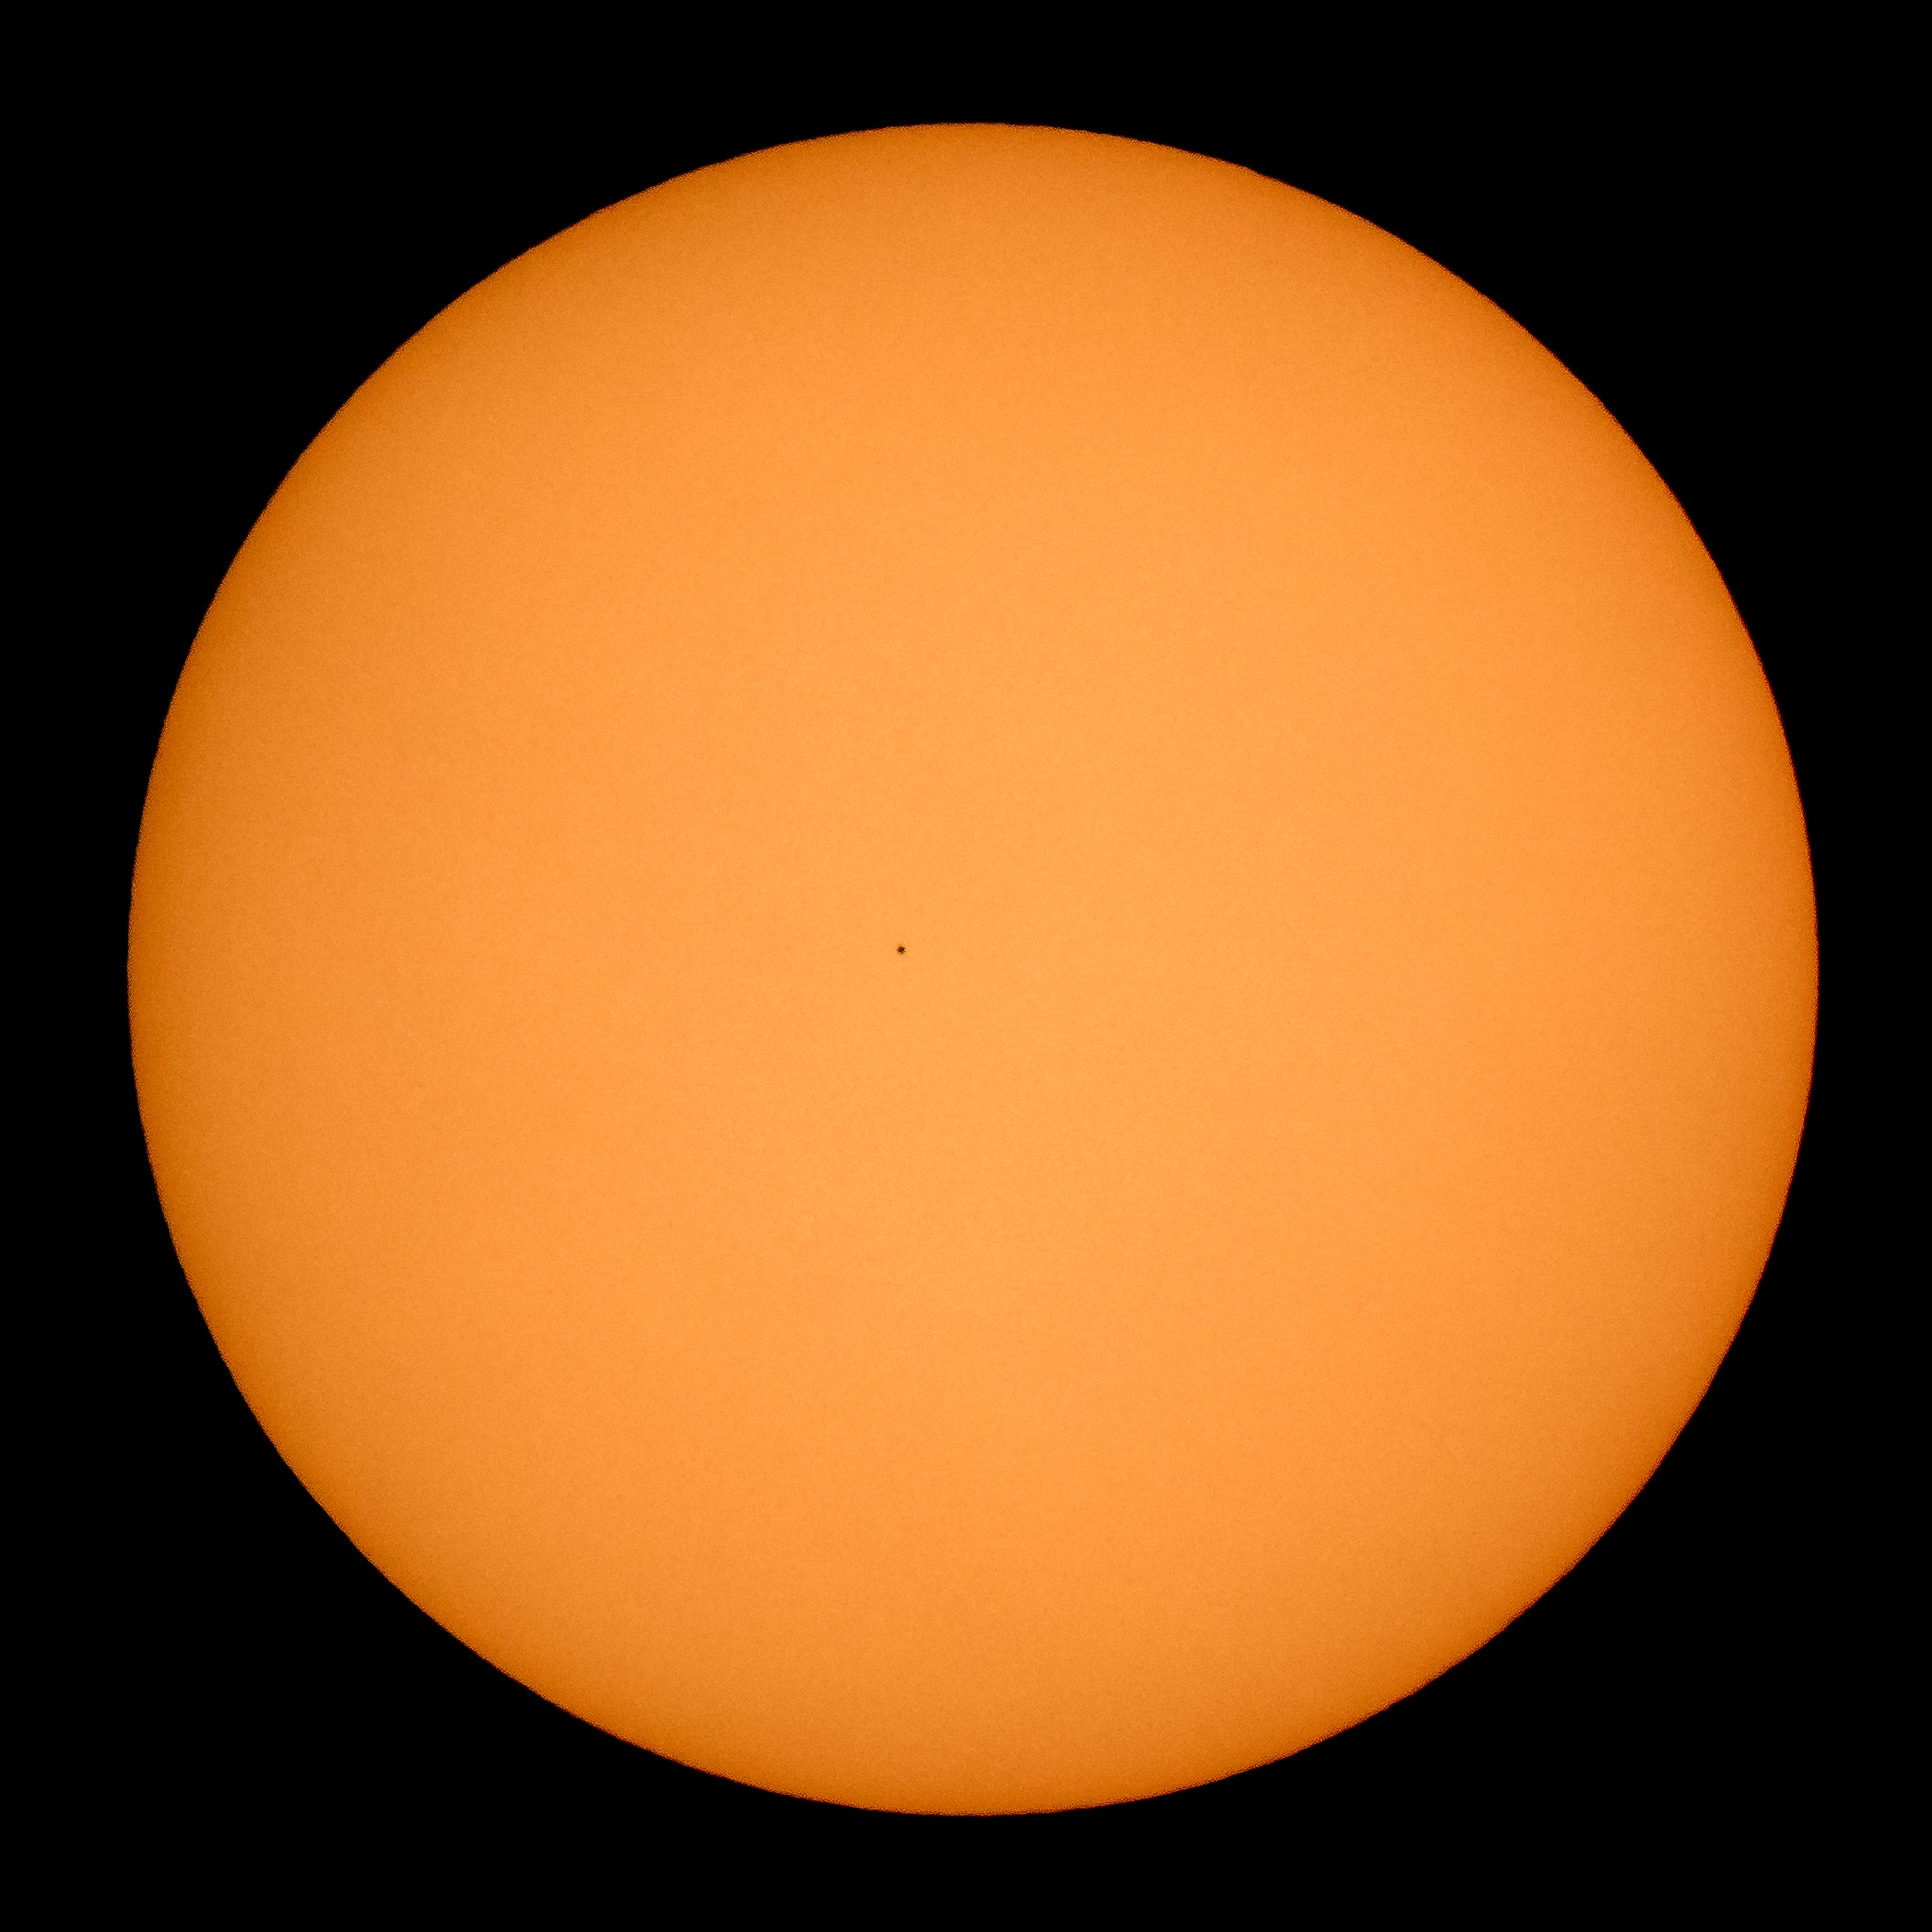

Mercury Solar Transit

The planet Mercury is seen in silhouette, center, as it transits across the face of the Sun Monday, Nov. 11, 2019, from Washington. Mercury’s last transit was in 2016. The next won’t happen again until 2032.

Credit: NASA/Bill Ingalls